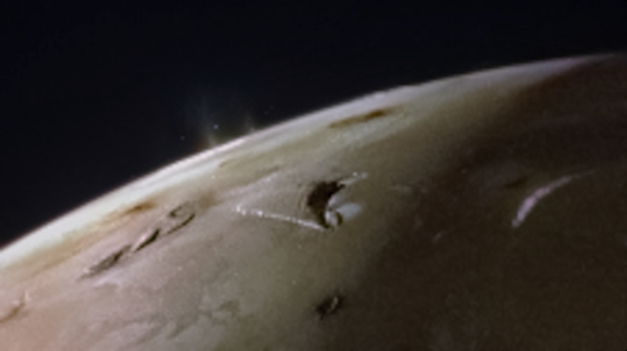

JunoCam Captures Io Spouting Off

The JunoCam instrument aboard NASA’s Juno spacecraft captured two volcanic plumes rising above the horizon of Jupiter’s moon Io on Feb. 3, 2024. Mission scientists think the plumes were emitted either by two vents from one giant volcano, or two volcanoes near each other.

The JunoCam instrument imaged the plumes from a distance of about 2,400 miles (3,800 kilometers).

Citizen scientist Andrea Luck made this image from raw JunoCam data.

Credit: Image data: NASA/JPL-Caltech/SwRI/MSSS, Image processing by Andrea Luck (CC BY)